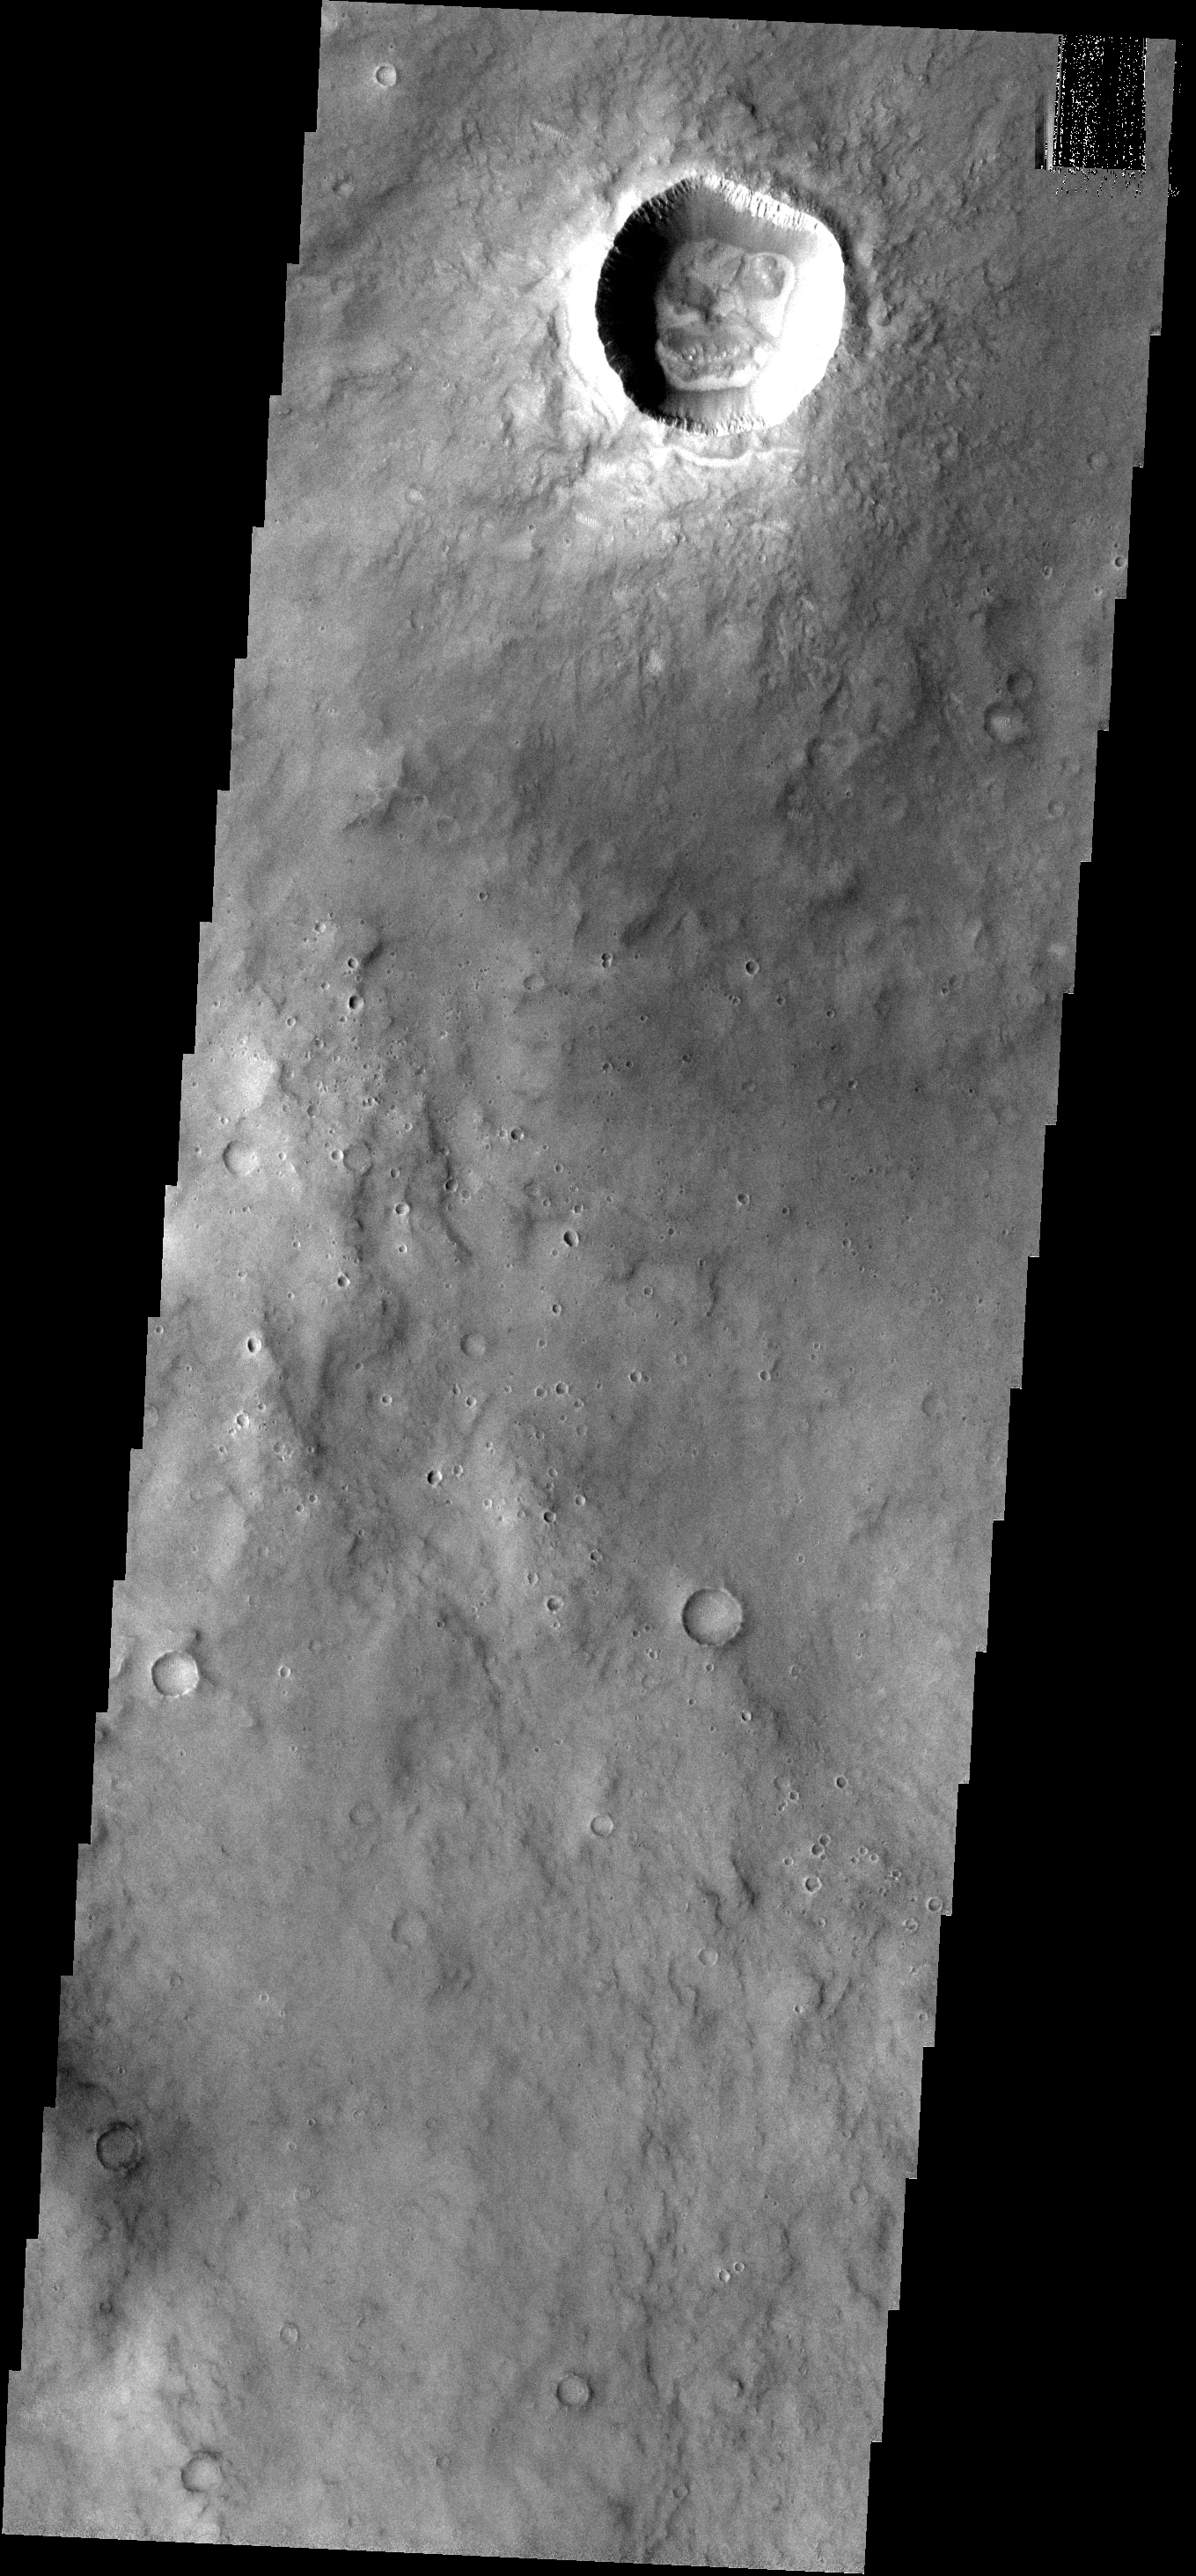

Crater Floor

This crater and its interesting floor features is located south of Meridiani Terra.

Image information: VIS instrument. Latitude -5.1N, Longitude 354.8E. 18 meter/pixel resolution.

Please see the THEMIS Data Citation Note for details on crediting THEMIS images.

Note: this THEMIS visual image has not been radiometrically nor geometrically calibrated for this preliminary release. An empirical correction has been performed to remove instrumental effects. A linear shift has been applied in the cross-track and down-track direction to approximate spacecraft and planetary motion. Fully calibrated and geometrically projected images will be released through the Planetary Data System in accordance with Project policies at a later time.

NASA’s Jet Propulsion Laboratory manages the 2001 Mars Odyssey mission for NASA’s Office of Space Science, Washington, D.C. The Thermal Emission Imaging System (THEMIS) was developed by Arizona State University, Tempe, in collaboration with Raytheon Santa Barbara Remote Sensing. The THEMIS investigation is led by Dr. Philip Christensen at Arizona State University. Lockheed Martin Astronautics, Denver, is the prime contractor for the Odyssey project, and developed and built the orbiter. Mission operations are conducted jointly from Lockheed Martin and from JPL, a division of the California Institute of Technology in Pasadena.

Credit: NASA/JPL/ASU